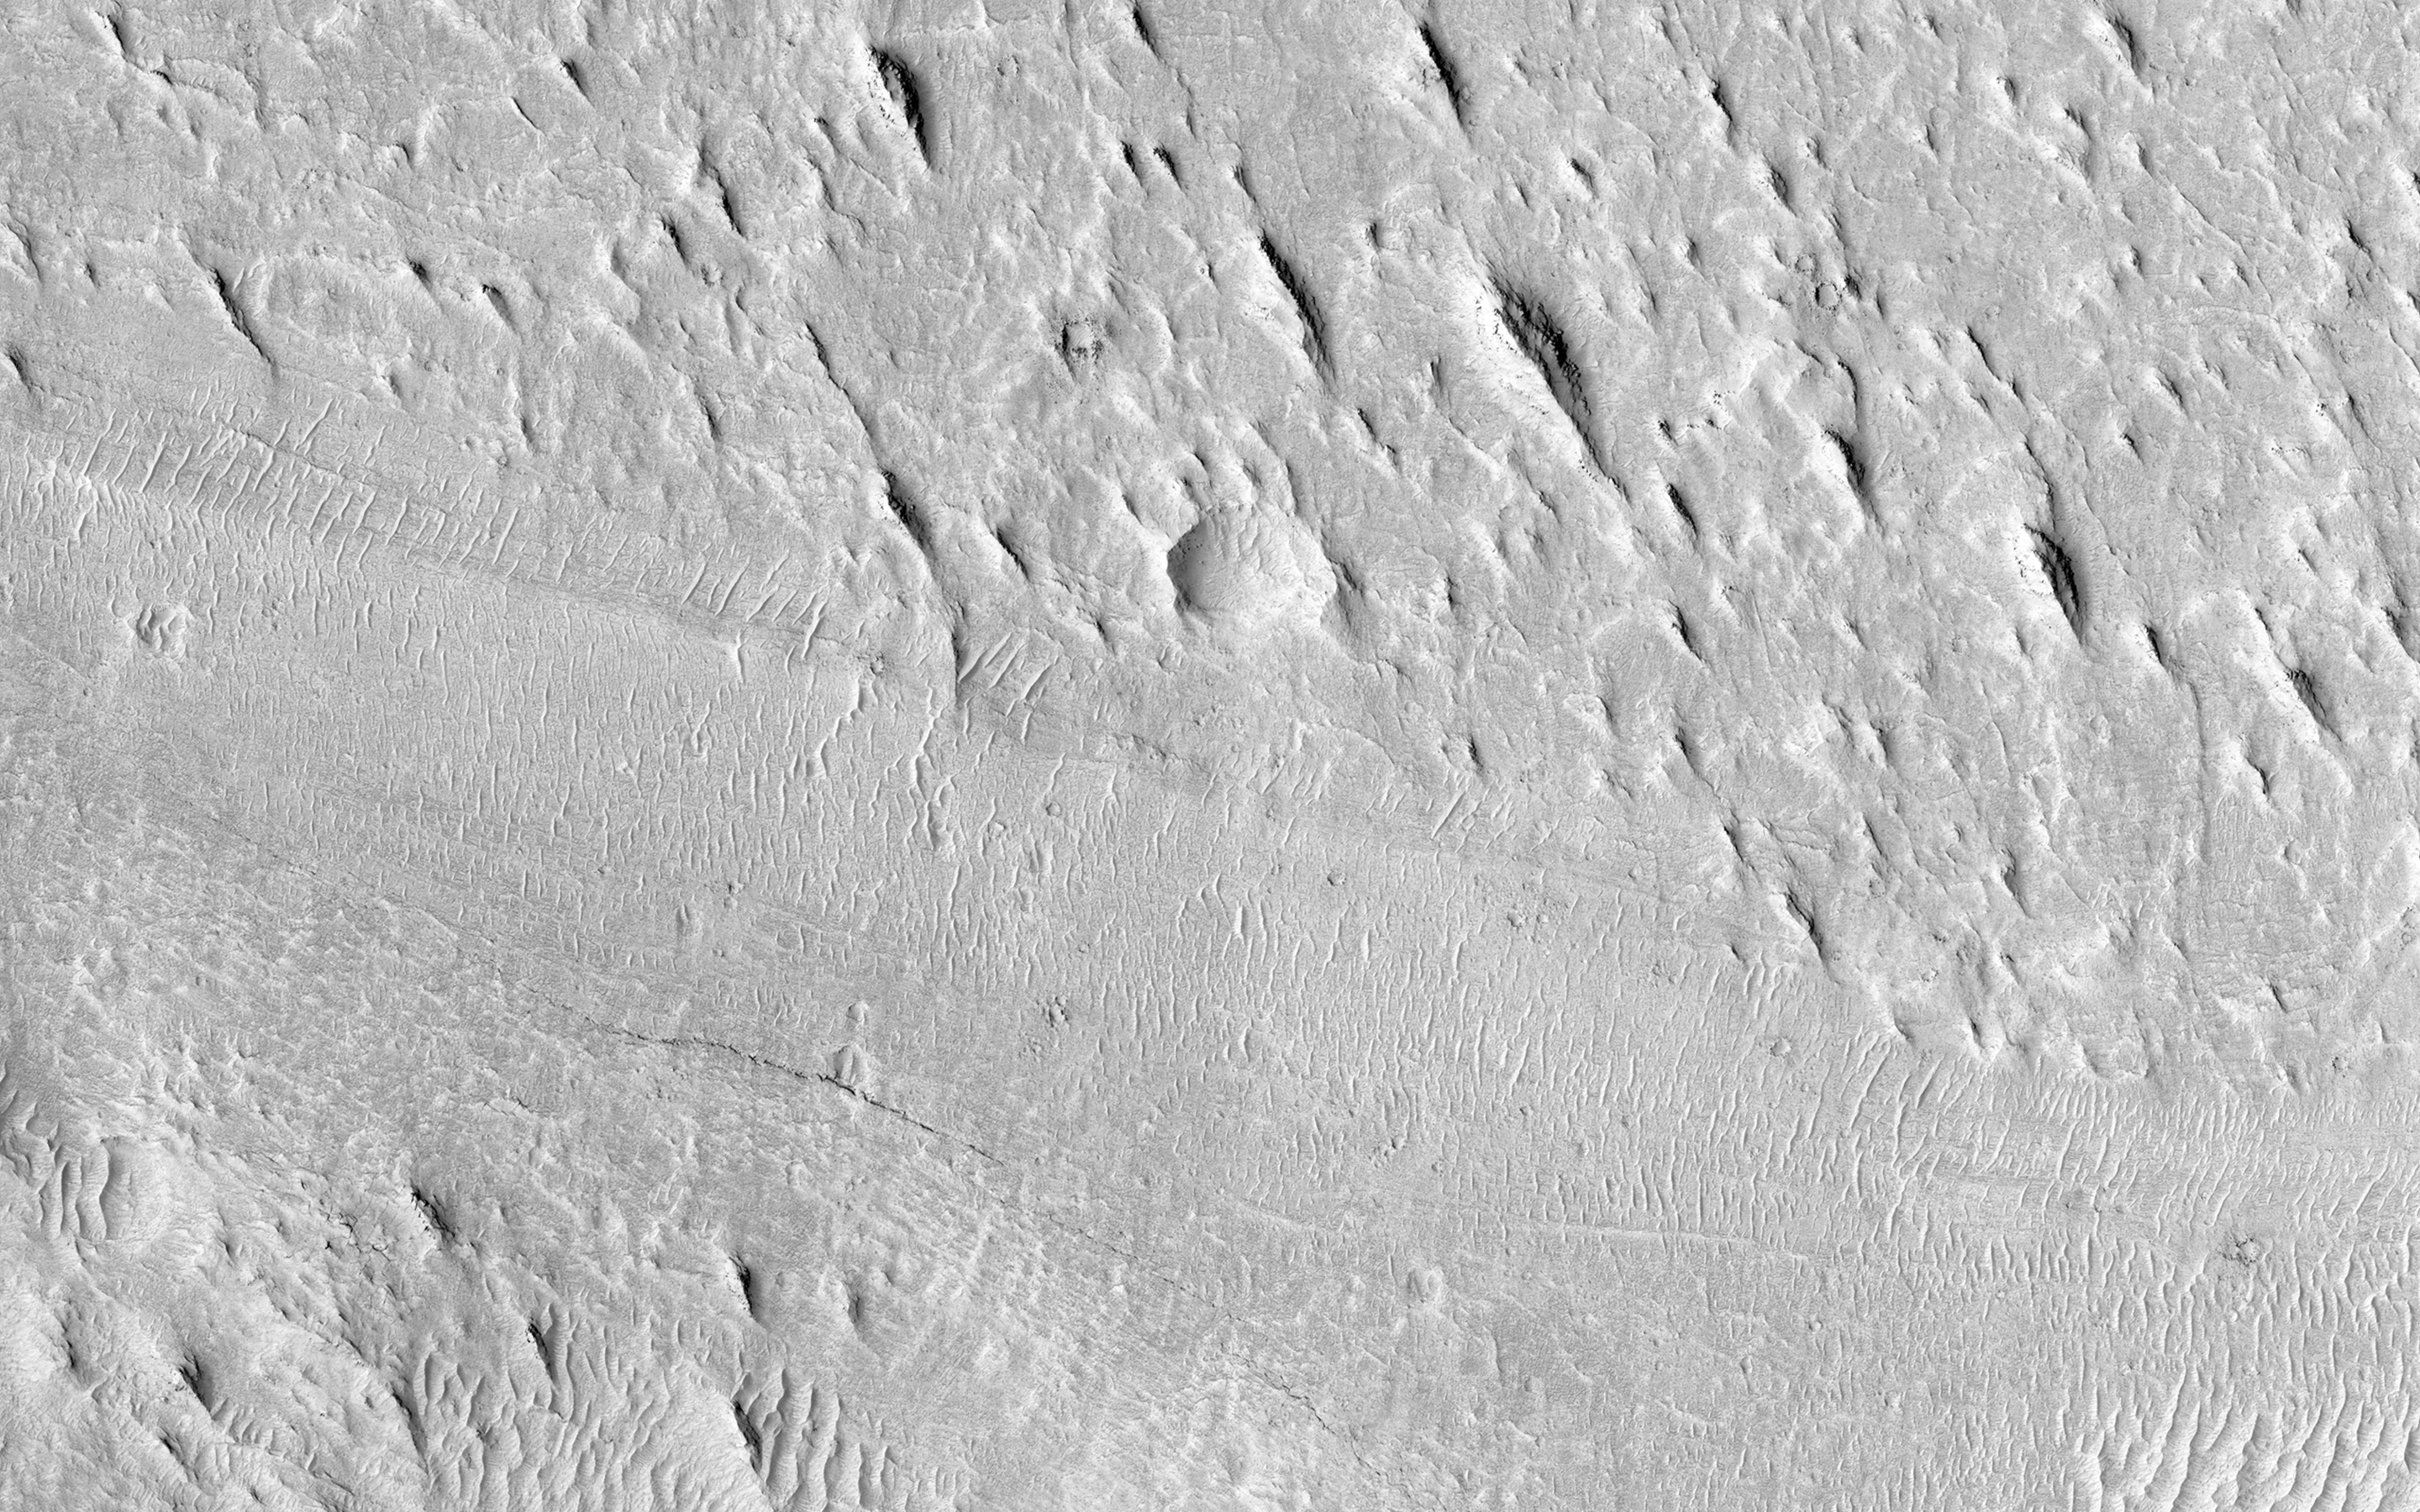

Sinuous Ridge Cutting Across Geologic Units of the Medusae Fossae Formation

At this location is an exceptionally long sinuous ridge, possibly an inverted fluvial feature, that cuts across newly mapped geologic units of the Medusae Fossae Formation.

In the eastern part of the image, the sinuous ridge appears in a manner that suggests erosion of the surrounding landscape. Interestingly, this fluvial feature has no elevation within and to the west location, indicating that fluvial activity may have occurred within this material before widespread erosion.

With HiRISE resolution, we might be able to have more information on the timing of fluvial activity and its relationship to the history of the Medusa Fossae formation.

HiRISE is one of six instruments on NASA’s Mars Reconnaissance Orbiter. The University of Arizona, Tucson, operates the orbiter’s HiRISE camera, which was built by Ball Aerospace & Technologies Corp., Boulder, Colo. NASA’s Jet Propulsion Laboratory, a division of the California Institute of Technology in Pasadena, manages the Mars Reconnaissance Orbiter Project for the NASA Science Mission Directorate, Washington.

Credit: NASA/JPL-Caltech/Univ. of Arizona